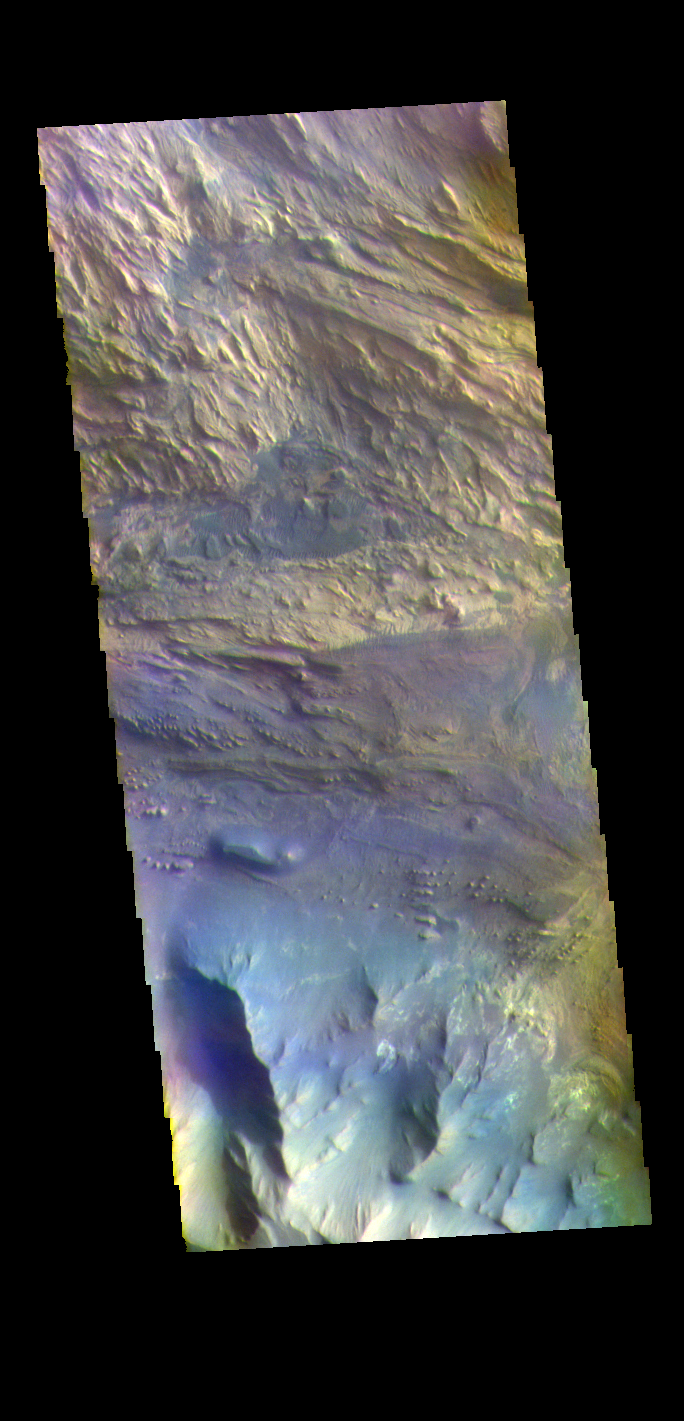

Candor Chasma – False Color

The THEMIS VIS camera contains 5 filters. The data from different filters can be combined in multiple ways to create a false color image. These false color images may reveal subtle variations of the surface not easily identified in a single band image. Today’s false color image shows part of Candor Chasma. Candor Chasma is one of the largest canyons that make up Valles Marineris. It is approximately 810 km long (503 miles) and has is divided into two regions – eastern and western Candor. Candor is located south of Ophir Chasma and north of Melas Chasma. The border with Melas Chasma contains many large landslide deposits. The floor of Candor Chasma includes a variety of landforms, including layered deposits (seen in this image), dunes, landslide deposits and steep sided cliffs and mesas. Many forms of erosion have shaped Candor Chasma. There is evidence of wind and water erosion, as well as significant gravity driven mass wasting (landslides).

Credit: NASA/JPL-Caltech/ASU